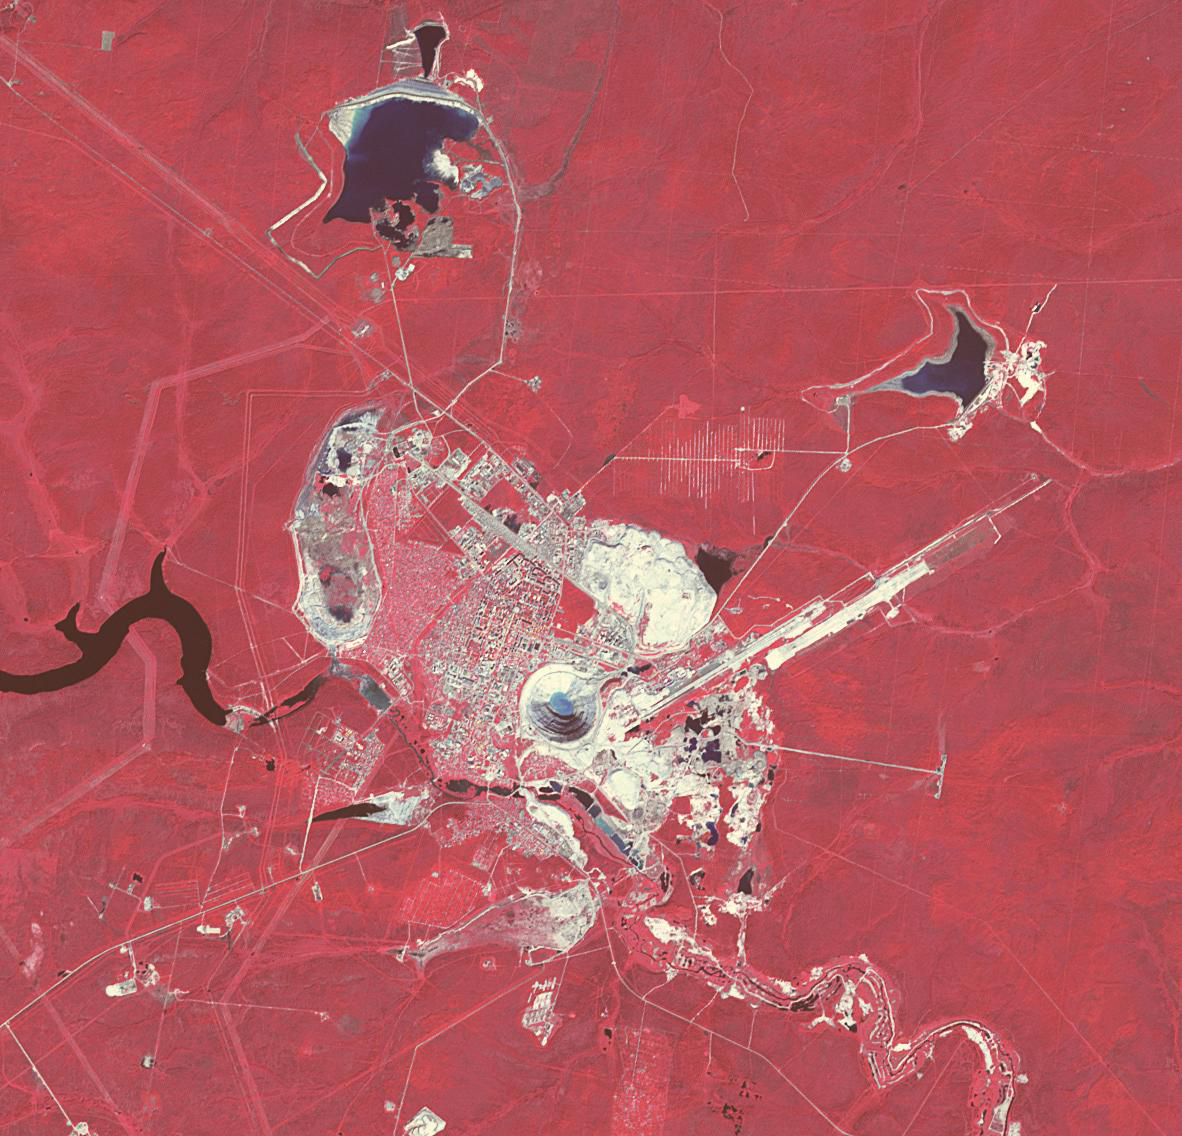

Mir Diamond Mine, Siberia

The Mir mine in Siberia is an open pit diamond mine, more than 525 m deep and 1200 m in diameter, making it one of the largest in the world. The diamond-bearing kimberlite pipe was discovered in 1955. With both pit mining and later underground mining, the Mir has produced over 200 million carats of diamonds, the largest weighing 342 carats. The image was acquired July 16, 2019, covers an area of 17 by 17.7 km, and is located at 62.5 degrees north, 114 degrees east.

With its 14 spectral bands from the visible to the thermal infrared wavelength region and its high spatial resolution of about 50 to 300 feet (15 to 90 meters), ASTER images Earth to map and monitor the changing surface of our planet. ASTER is one of five Earth-observing instruments launched Dec. 18, 1999, on Terra. The instrument was built by Japan’s Ministry of Economy, Trade and Industry. A joint U.S./Japan science team is responsible for validation and calibration of the instrument and data products.

The broad spectral coverage and high spectral resolution of ASTER provides scientists in numerous disciplines with critical information for surface mapping and monitoring of dynamic conditions and temporal change. Example applications are monitoring glacial advances and retreats; monitoring potentially active volcanoes; identifying crop stress; determining cloud morphology and physical properties; wetlands evaluation; thermal pollution monitoring; coral reef degradation; surface temperature mapping of soils and geology; and measuring surface heat balance.

The U.S. science team is located at NASA’s Jet Propulsion Laboratory in Pasadena, Calif. The Terra mission is part of NASA’s Science Mission Directorate, Washington.

Credit: NASA/METI/AIST/Japan Space Systems, and U.S./Japan ASTER Science Team